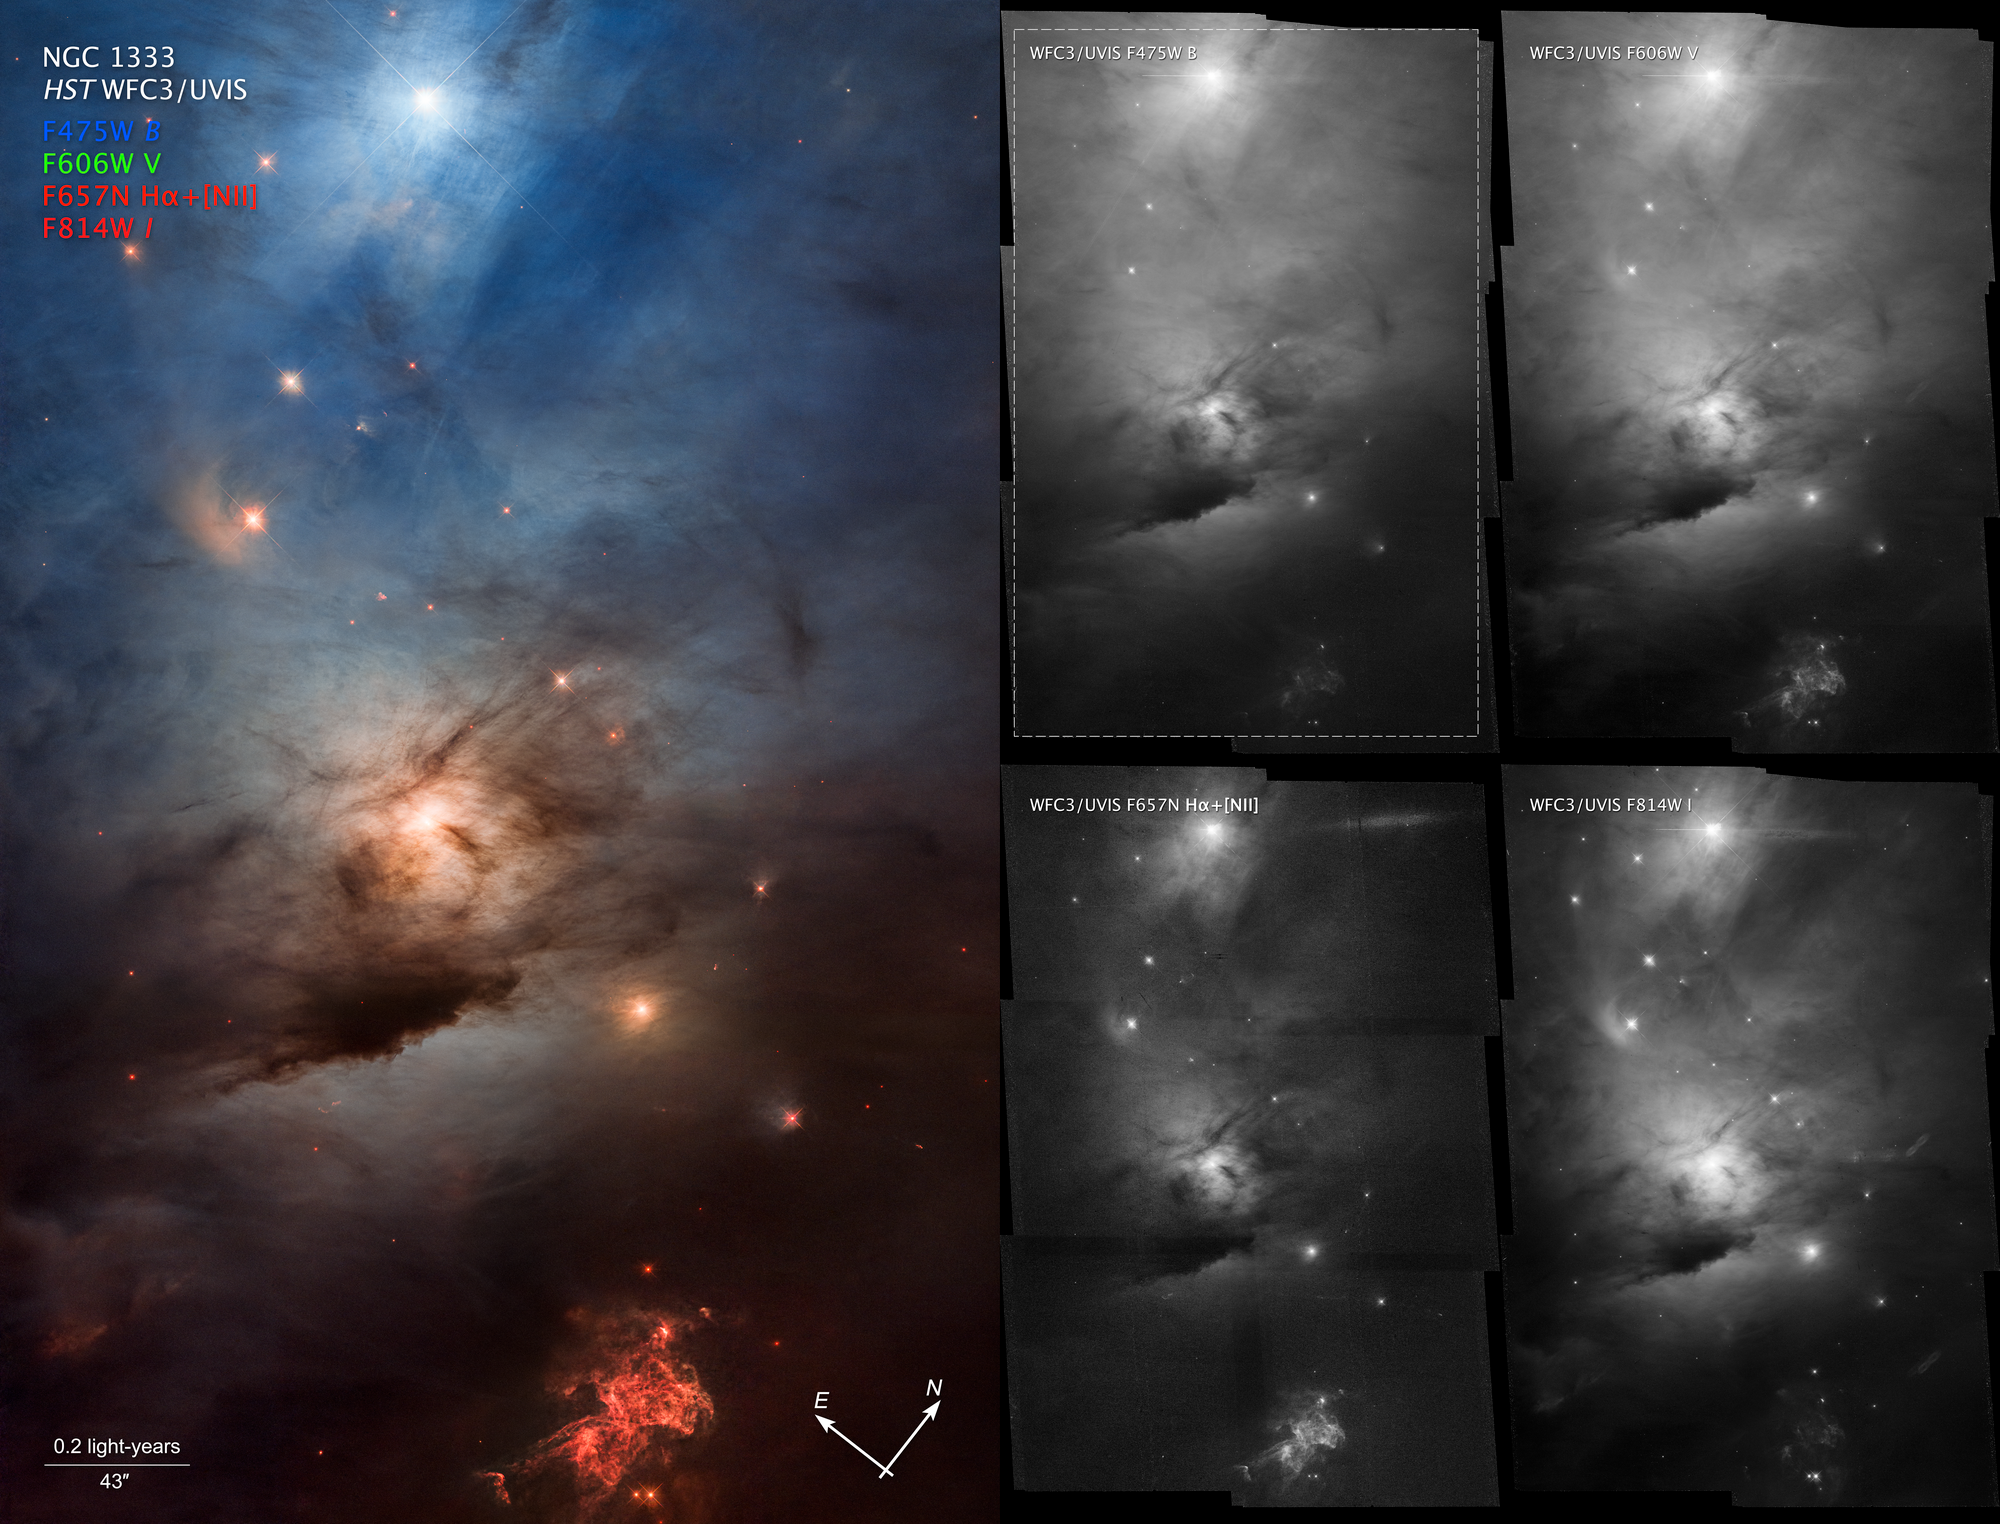

NGC 1333 (Compass Image)

This is a compass graphic for the star-forming region NGC 1333. The left half is a color image of NGC 1333 labeled “NGC 1333, HST WFC3/UVIS”. Four filter labels are in blue (F475W), green (F606W), and red (F657N H-alpha plus NII, and F814W). At bottom a scale bar is labeled 0.2 light-years and 43 arcseconds. The right half shows four black-and-white panels in a two-by-two layout. Each panel is a view of NGC 1333 in an individual filter. At top left is F475W; at top right is F606W; at bottom left is F657N; at bottom right is F814W.

Credit: NASA, ESA, STScI; Image Processing: Varun Bajaj (STScI), Joseph DePasquale (STScI), Jennifer Mack (STScI)